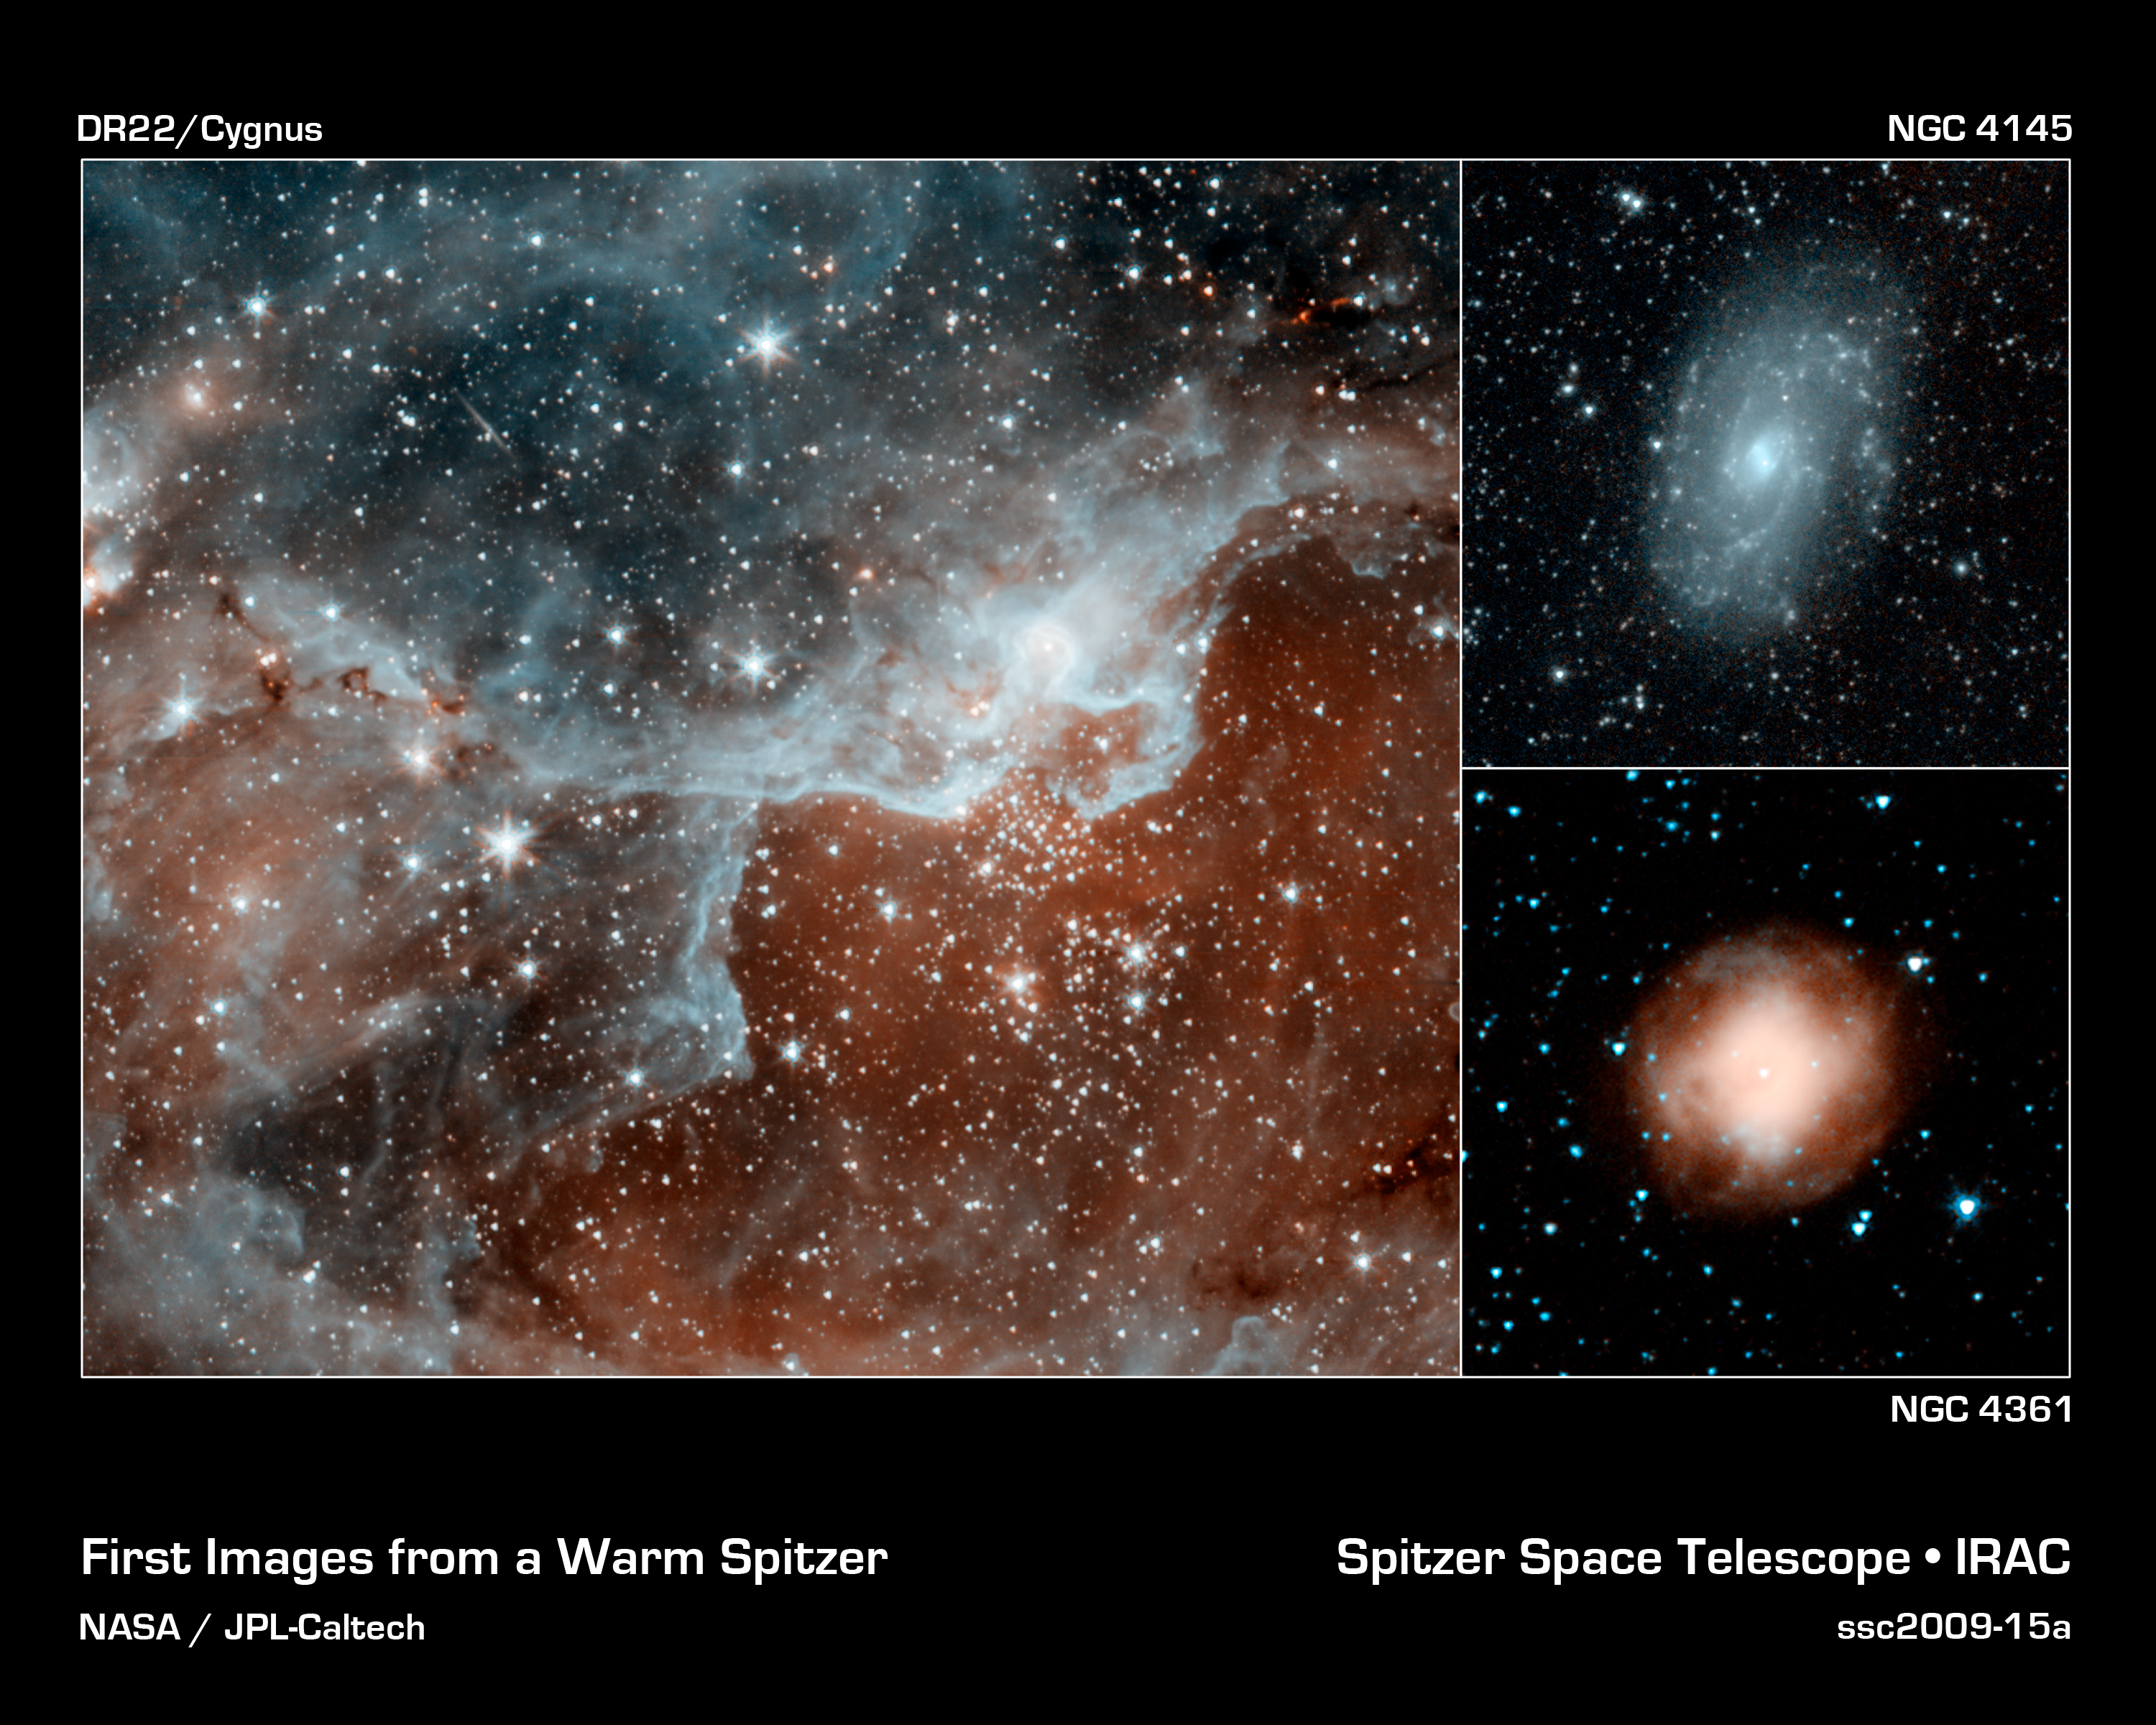

Spitzer's First Warm Images

These images are some of the first to be taken during Spitzer's warm mission -- a new phase that began after the telescope, which operated for more than five-and-a-half years, ran out of liquid coolant. The pictures were snapped with the two infrared channels that still work at Spitzer's still-quite-chilly temperature of 30 Kelvin (about minus 406 Fahrenheit). The two infrared channels are part of Spitzer's infrared array camera: 3.6-micron light is blue and 4.5-micron light is orange.

The main picture shows a cloud, known as DR22, bursting with new stars in the Cygnus region of the sky. Spitzer's infrared eyes can both see through and see dust, giving it a unique view into star-forming nests. The blue areas are dusty clouds, and the orange is mainly hot gas.

The picture at upper right shows a relatively calm galaxy called NGC 4145. This galaxy has already made most of its stars and has little star-forming activity. It is located 68 million light-years away in the constellation Canes Venatici. Blue shows starlight and dust.

The final picture at lower right shows a dying star called NGC 4361. This star was once a lot like our sun, before it evolved and puffed out its outer layers. The object, called a planetary nebula, is unusual in that is has four lobes, or jets, of ejected material instead of the standard two. Astronomers suspect the there might be two dying stars inside the nebula, each producing a bipolar jet. Orange primarily shows heated gas.

The new pictures were taken while the telescope was being re-commissioned, on July 18 (NGC 4145, NGC 4361) and July 21 (Cygnus).

Credit: NASA/JPL-Caltech